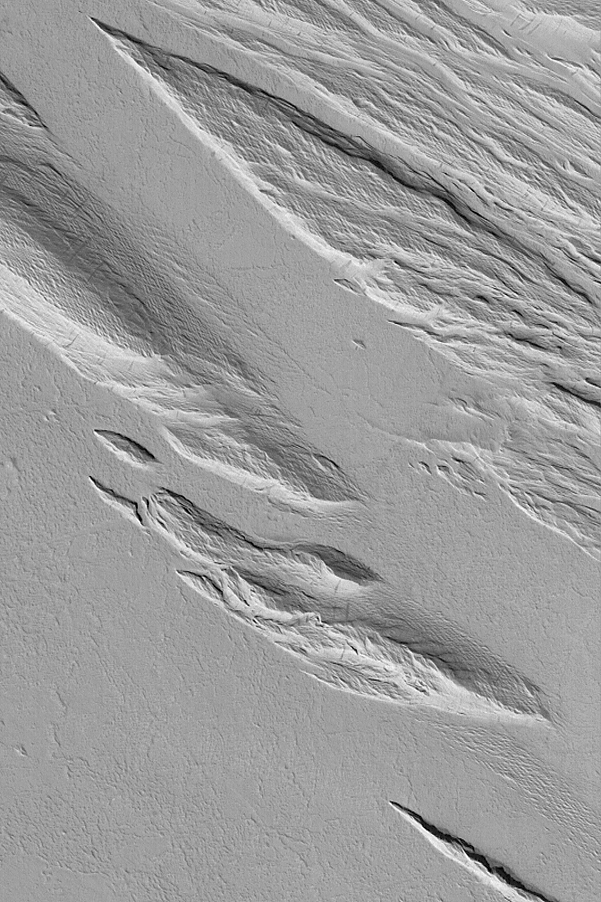

Yardangs in Gordii Dorsum Region

19 February 2004
Yardangs are wind erosion features shaped somewhat like inverted boat hulls. Yardangs are common on Mars, as wind is the most erosive agent acting today on this desert planet. This Mars Global Surveyor (MGS) Mars Orbiter Camera (MOC) image shows an example located in the vicinity of the Gordii Dorsum near 4.2°S, 159.9°W. Sunlight illuminates the scene from the lower left; the picture covers an area 3 km (1.9 mi) wide.

Credit: NASA/JPL/Malin Space Science Systems